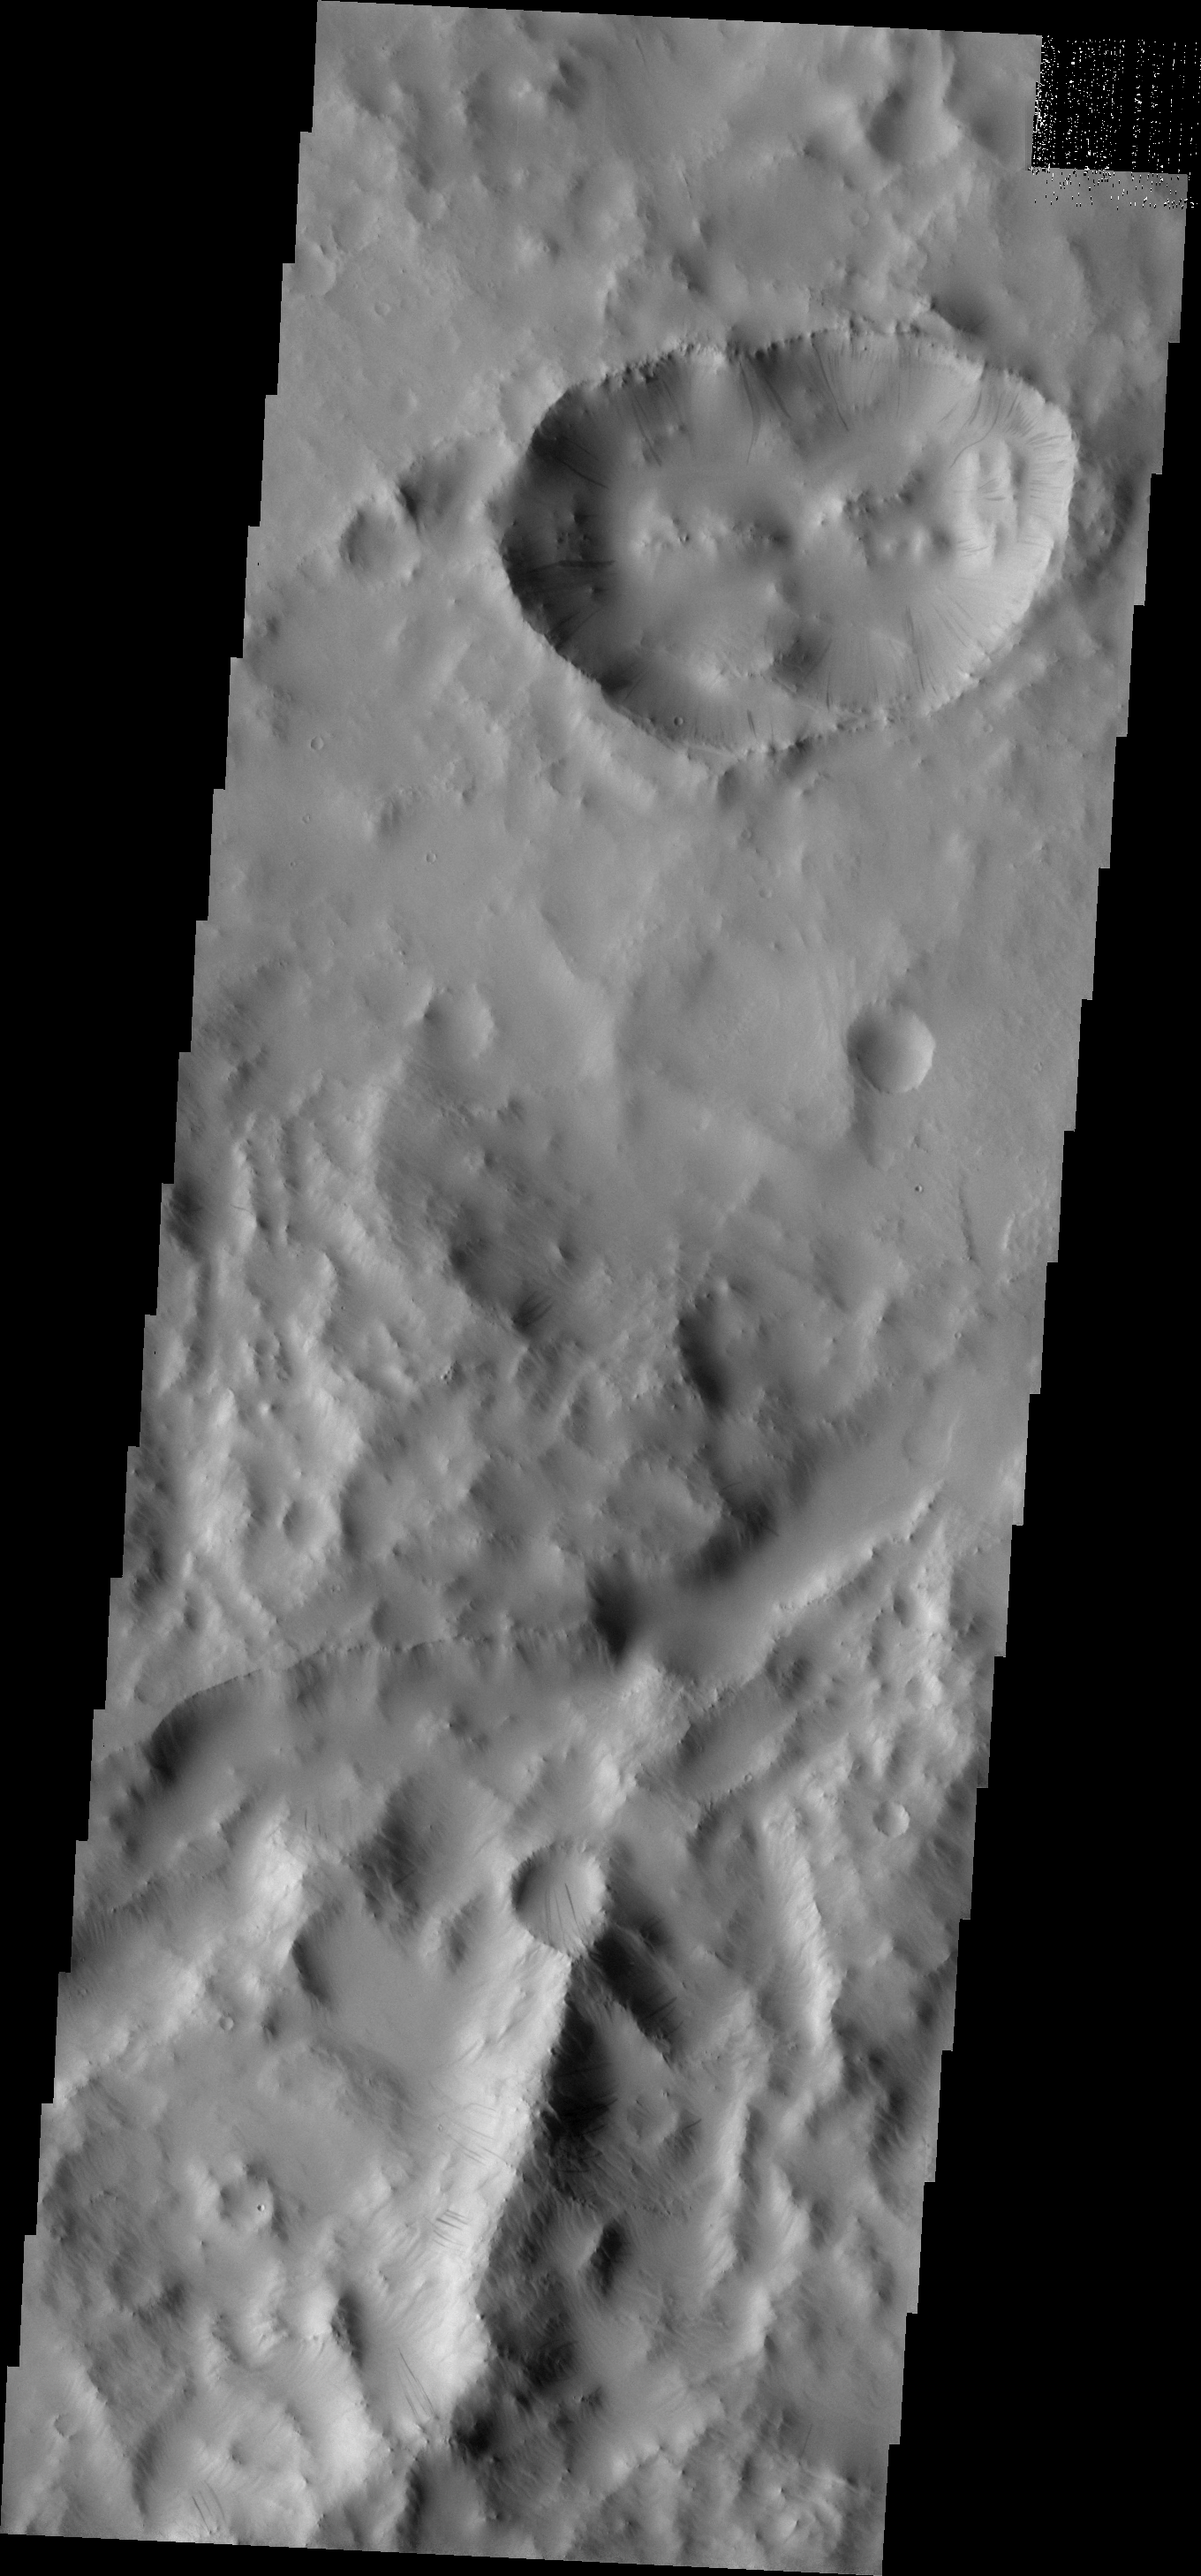

More Dark Slope Streaks

Tracing the downward motion of dust, dark streaks are present on the interior rim of this unusual crater within Tikhonravov Crater.

Image information: VIS instrument. Latitude 11.0N, Longitude 35.4E. 18 meter/pixel resolution.

Please see the THEMIS Data Citation Note for details on crediting THEMIS images.

Note: this THEMIS visual image has not been radiometrically nor geometrically calibrated for this preliminary release. An empirical correction has been performed to remove instrumental effects. A linear shift has been applied in the cross-track and down-track direction to approximate spacecraft and planetary motion. Fully calibrated and geometrically projected images will be released through the Planetary Data System in accordance with Project policies at a later time.

NASA’s Jet Propulsion Laboratory manages the 2001 Mars Odyssey mission for NASA’s Office of Space Science, Washington, D.C. The Thermal Emission Imaging System (THEMIS) was developed by Arizona State University, Tempe, in collaboration with Raytheon Santa Barbara Remote Sensing. The THEMIS investigation is led by Dr. Philip Christensen at Arizona State University. Lockheed Martin Astronautics, Denver, is the prime contractor for the Odyssey project, and developed and built the orbiter. Mission operations are conducted jointly from Lockheed Martin and from JPL, a division of the California Institute of Technology in Pasadena.

Credit: NASA/JPL/ASU